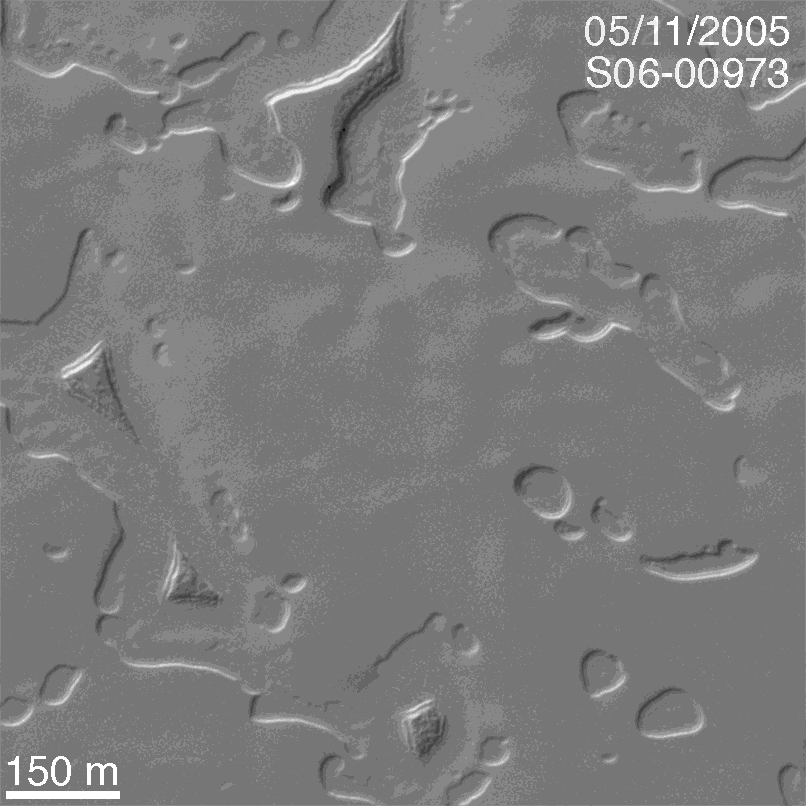

The Changing South Polar Cap of Mars: 1999-2005

13 July 2005
The south polar residual cap of Mars is composed of layered, frozen carbon dioxide. In 1999, the Mars Global Surveyor (MGS) Mars Orbiter Camera (MOC) showed that the carbon dioxide layers have been eroded to form a variety of circular pits, arcuate scarps, troughs, buttes, and mesas. In 2001, MOC images designed to provide repeated views of the areas imaged in 1999 — with the hope of creating stereo (3-D) images, so that the height of scarps and depth of pits could be measured — showed that the scarps had retreated, pits enlarged, and buttes and mesas shrank. Only carbon dioxide is volatile enough in the martian environment to have caused such dramatic changes — the scarps were seen to retreat at an average rate of 3 meters (about 3 yards) per Mars year. Most of the scarp retreat occurs during the southern summer season; in some areas the scarps move as much as 8 meters, in others, only 1 meter per Mars year.

Three Mars years have now elapsed since MOC first surveyed the south polar cap in 1999. Over the past several months, MGS MOC has been re-imaging areas that were seen in 1999, 2001, and 2003, to develop a detailed look at how the landscape has been changing. This animated GIF provides an example of the dramatic changes that have occurred during the past three martian years. The first image, a sub-frame of M09-05244, was acquired on 21 November 1999. The second image, a sub-frame of S06-00973, was obtained on 11 May 2005. The animation shows the changes that have occurred between 1999 and 2005. Each summer, the cap has lost more carbon dioxide. This may mean that the carbon dioxide content of the martian atmosphere has been increasing, bit by very tiny little bit, each of the years that MGS has been orbiting the red planet. These observations also imply that there was once a time, in the not-too-distant past (because there are no impact craters on the polar cap), when the atmosphere was somewhat thinner and colder, to permit the layers of carbon dioxide to form in the first place. Just as Earth’s environment is very different today than it was just 11,000 or so years ago, the martian environment has also been changing on a similar time scale.

Location near: 88.9°S, 25.7°W
Image width: width: ~0.6 km (~0.4 mi)
Illumination from: upper left
Season: Southern Spring

Credit: NASA/JPL/Malin Space Science Systems